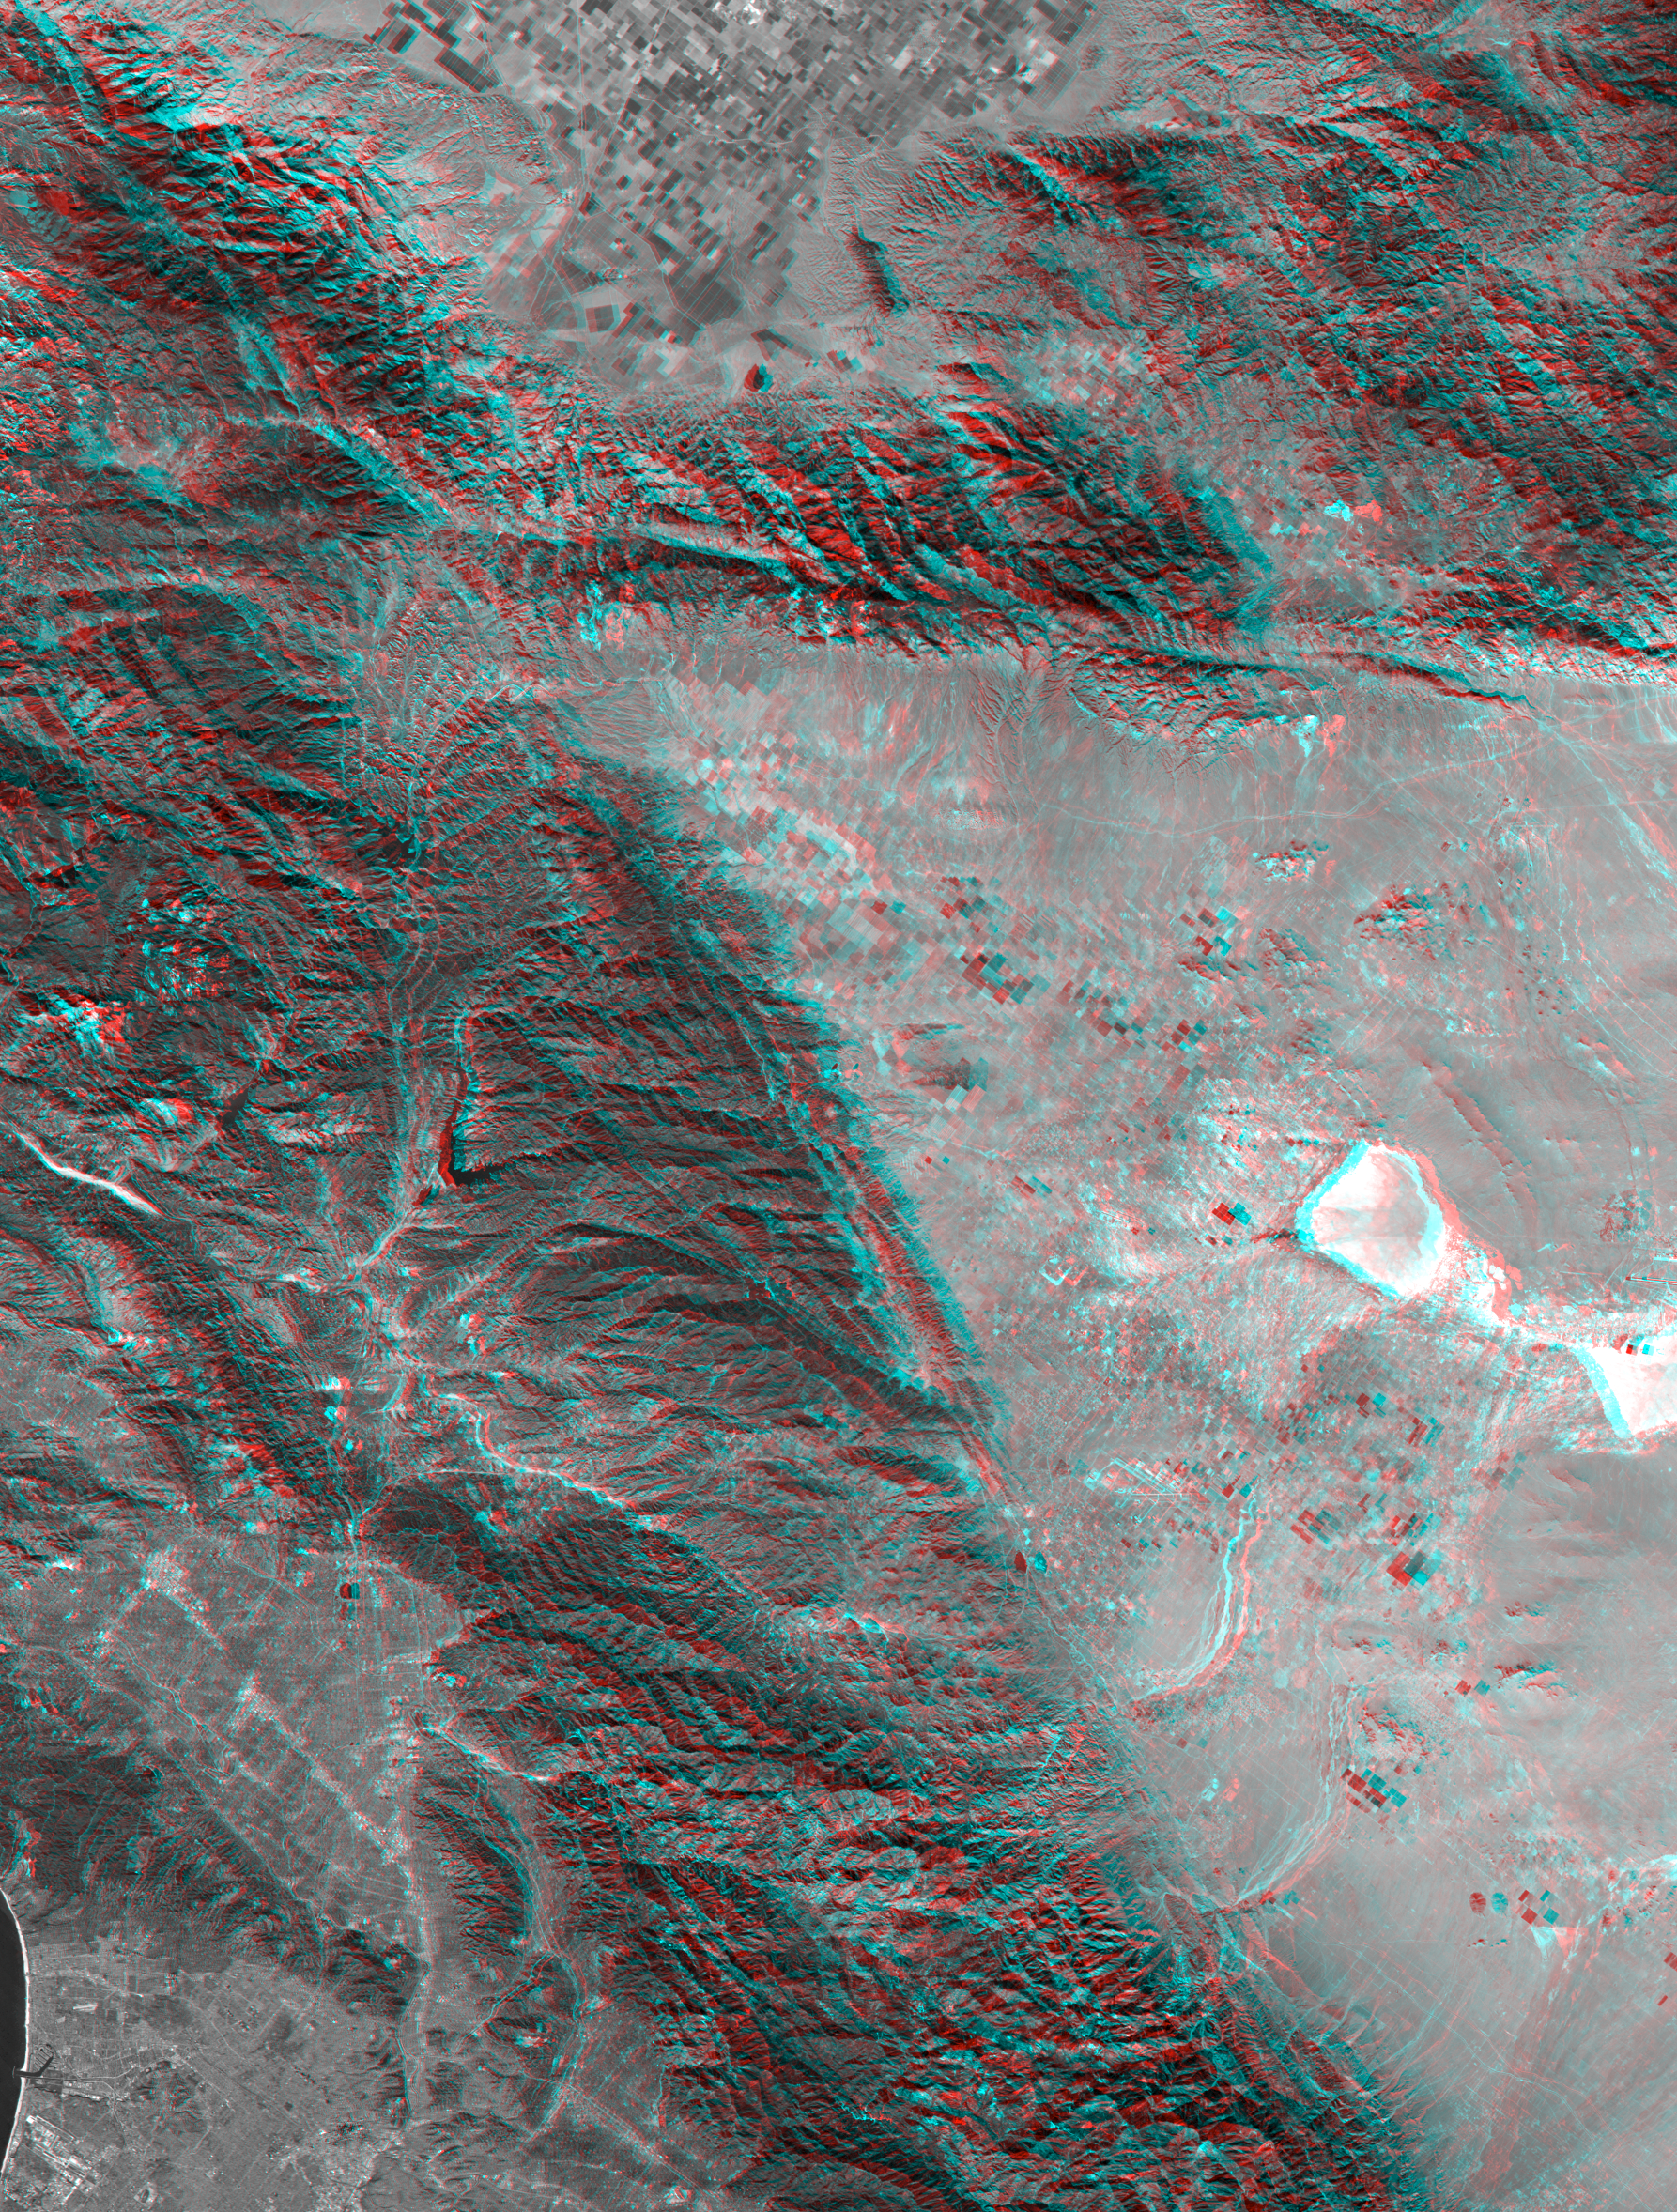

SRTM Anaglyph with Landsat Overlay: Los Angeles to San Joaquin Valley, California

California’s topography poses challenges for road builders. Northwest of Los Angeles, deformation of Earth’s crust along the Pacific-North American crustal plate boundary has made transportation difficult. Direct connection between metropolitan Los Angeles (image lower left) and California’s Central Valley (image top center) through the rugged terrain seen on the left side of this image was long avoided in favor of longer but easier paths. However, over the last century, three generations of roads have traversed this terrain. The first was “The Ridge Route,” a two-lane road, built in 1915, which followed long winding ridge lines that included 697curves. The second, built in 1933, was to become four-lane U.S. Highway 99. It generally followed widened canyon bottoms. The third is the current eight lane Interstate 5 freeway, built in the 1960s, which is generally notched into hillsides, but also includes a stretch of several miles where the two directions of travel are widely separated and driving is “on the left,” a rarity in the United States. Such an unusual highway configuration was necessary in order to optimize the road grades for uphill and downhill traffic in this topographically challenging setting.

This anaglyph was generated by first draping a Landsat satellite image over a preliminary topographic map from the Shuttle Radar Topography Mission, then generating two differing perspectives, one for each eye. When viewed through special glasses, the result is a vertically exaggerated view of the Earth’s surface in its full three dimensions. Anaglyph glasses cover the left eye with a red filter and cover the right eye with a blue filter. Landsat has been providing visible and infrared views of the Earth since 1972. SRTM elevation data matches the 30 meter resolution of most Landsat images and will substantially help in analyses of the large and growing Landsat image archive.

The elevation data used in this image was acquired by the Shuttle Radar Topography Mission (SRTM) aboard the Space Shuttle Endeavour, launched on February 11, 2000. SRTM used the same radar instrument that comprised the Spaceborne Imaging Radar-C/X-Band Synthetic Aperture Radar (SIR-C/X-SAR) that flew twice on the Space Shuttle Endeavour in 1994. SRTM was designed to collect three-dimensional measurements of the Earth’s surface. To collect the 3-D data, engineers added a 60-meter-long (200-foot) mast, installed additional C-band and X-band antennas, and improved tracking and navigation devices. The mission is a cooperative project between the National Aeronautics and Space Administration (NASA), the National Imagery and Mapping Agency (NIMA) of the U.S. Department of Defense (DoD), and the German and Italian space agencies. It is managed by NASA’s Jet Propulsion Laboratory, Pasadena, CA, for NASA’s Earth Science Enterprise, Washington, DC.

Size: 141 by 107 kilometers (88 by 66 miles)
Location: 34.5 deg. North lat., 118.7 deg. West lon.
Orientation: North toward upper right
Image: Landsat bands 1,2,3 averaged (visible light as grey)
Date Acquired: February 16, 2000 (SRTM), November 11, 1986 (Landsat)

Credit: NASA/JPL/NIMA